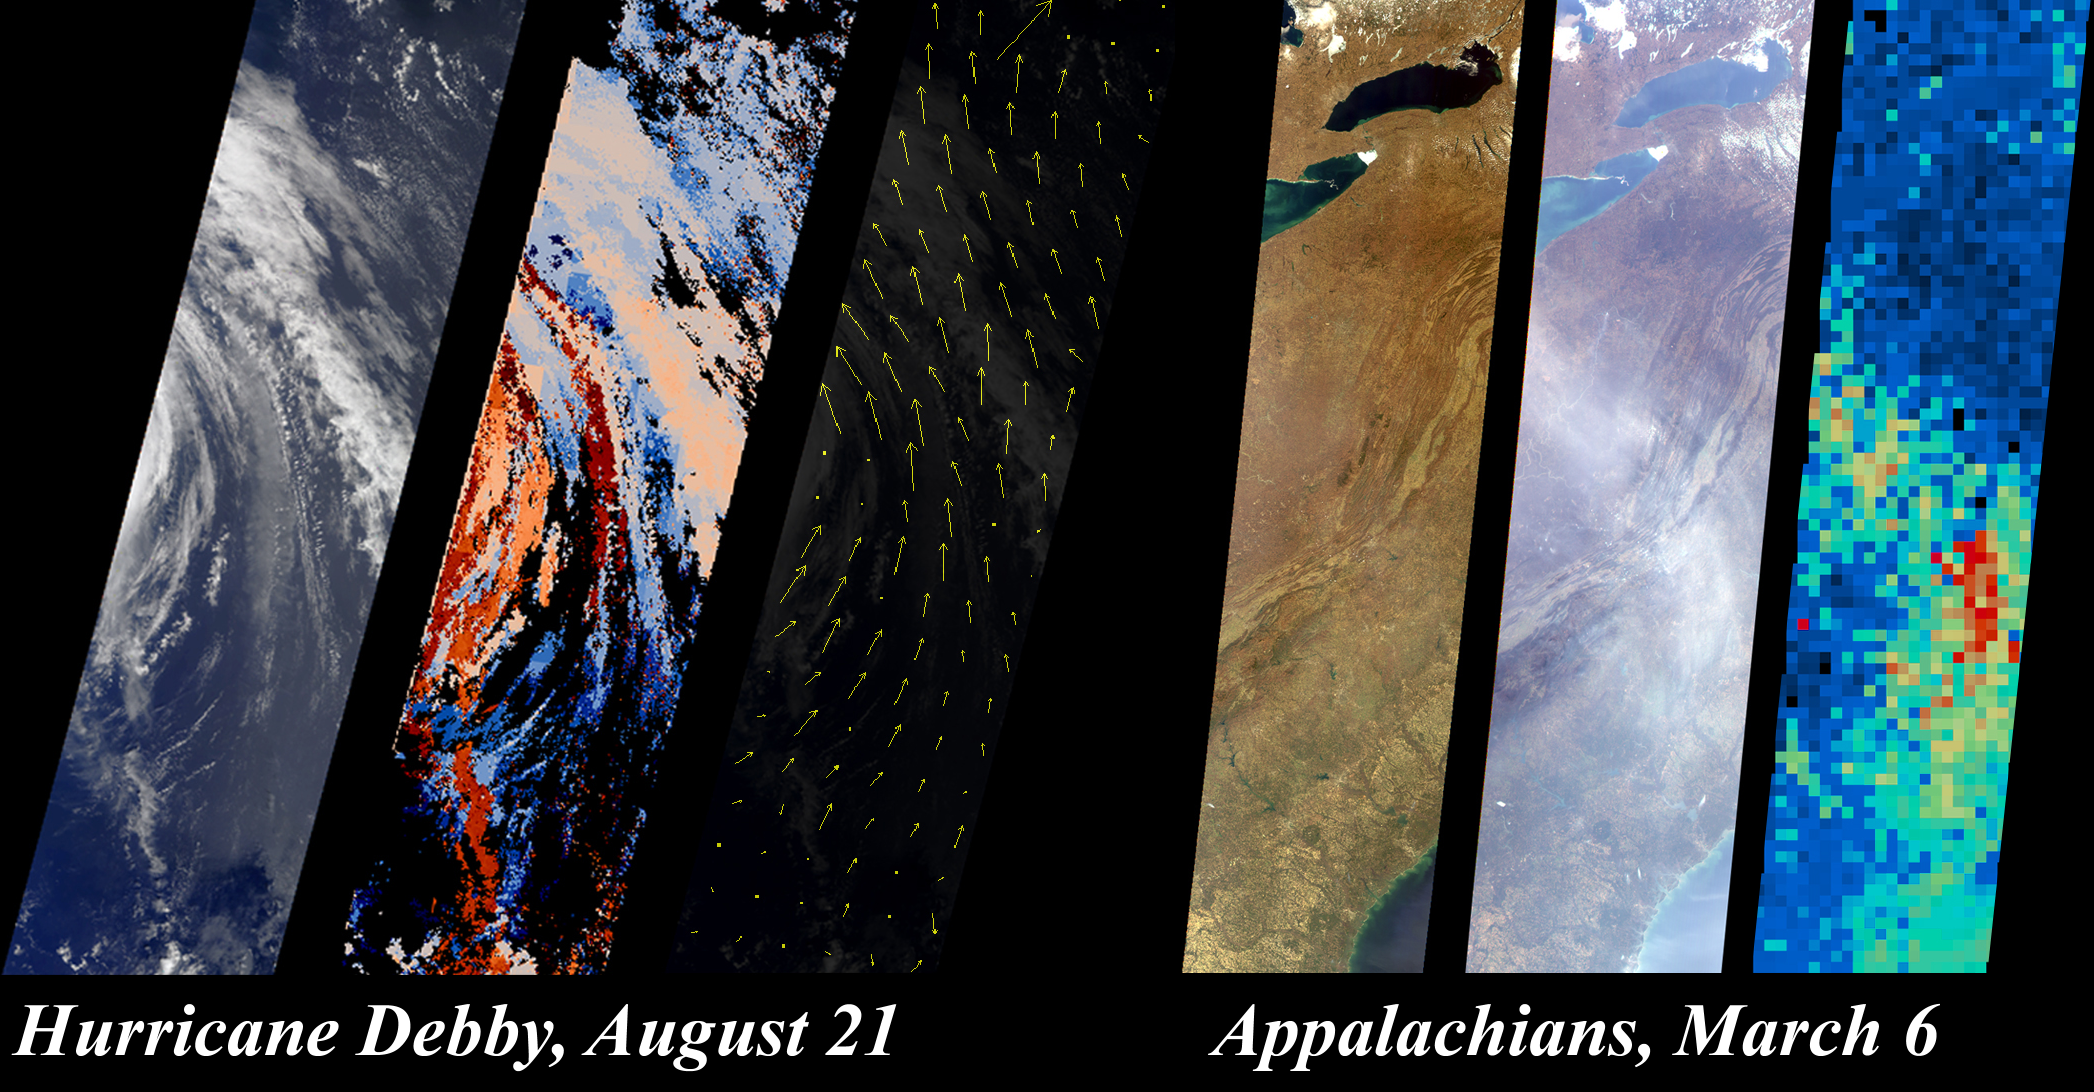

Hurricane Debby and the Appalachians Highlight New MISR Data Products

The MISR team has developed new methods for retrieving information about clouds, airborne particles, and surface properties that capitalize on the instrument’s unique, multi-angle imaging approach. This illustration, based upon results contained in sample products that have just been publicly released at the Atmospheric Sciences Data Center (ASDC), highlights some of these new capabilities. The ASDC, located at NASA’s Langley Research Center, is the primary processing and archive center for MISR data (http://eosweb.larc.nasa.gov/).

On August 21, 2000, during Terra orbit 3600, MISR imaged Hurricane Debby in the Atlantic Ocean. The first panel on the left is the MISR downward-looking (nadir) view of the storm’s eastern edge. The next two panels show the results of a new approach that uses MISR’s stereoscopic observations to retrieve cloud heights and winds. In the middle panel of this set, gradations from low to high cloud are depicted in shades ranging from blue to red. Since it takes seven minutes for all nine MISR cameras to view any location on Earth, and the clouds moved during this time, the data also contain information about wind speed and direction. Derived wind vectors, shown in the third panel, reveal Hurricane Debby’s cyclonic motion. The highest wind speed measured is nearly 100 kilometers/hour. MISR obtains this type of information on a global basis, which will help scientists study the relationship between climate change and the three-dimensional characteristics of clouds.

MISR imaged the eastern United States on March 6, 2000, during Terra orbit 1155. The first panel in the righthand set is the downward-looking (nadir) view, covering the region from Lake Ontario to northern Georgia, and spanning the Appalachian Mountains. The middle panel is the image taken by the forward-viewing 70.5-degree camera. At this increased slant angle, the line-of-sight through the atmosphere is three times longer, and a thin haze over the Appalachians is significantly more apparent. MISR uses this enhanced sensitivity along with the variation of brightness with angle to monitor particulate pollution and to measure haze properties. The third panel shows the airborne particle (aerosol) amount, derived using new methods that take advantage of MISR’s moderately high spatial resolution at very oblique angles. The aerosol results are obtained at coarser resolution than the underlying images; gradations from blue to red indicate increasing aerosol abundance. These data indicate how airborne particles are interacting with sunlight, a measure of their impact on Earth’s climate.

MISR was built and is managed by NASA’s Jet Propulsion Laboratory, Pasadena, CA, for NASA’s Office of Earth Science, Washington, DC. The Terra satellite is managed by NASA’s Goddard Space Flight Center, Greenbelt, MD. JPL is a division of the California Institute of Technology.

Credit: NASA/GSFC/JPL, MISR Team